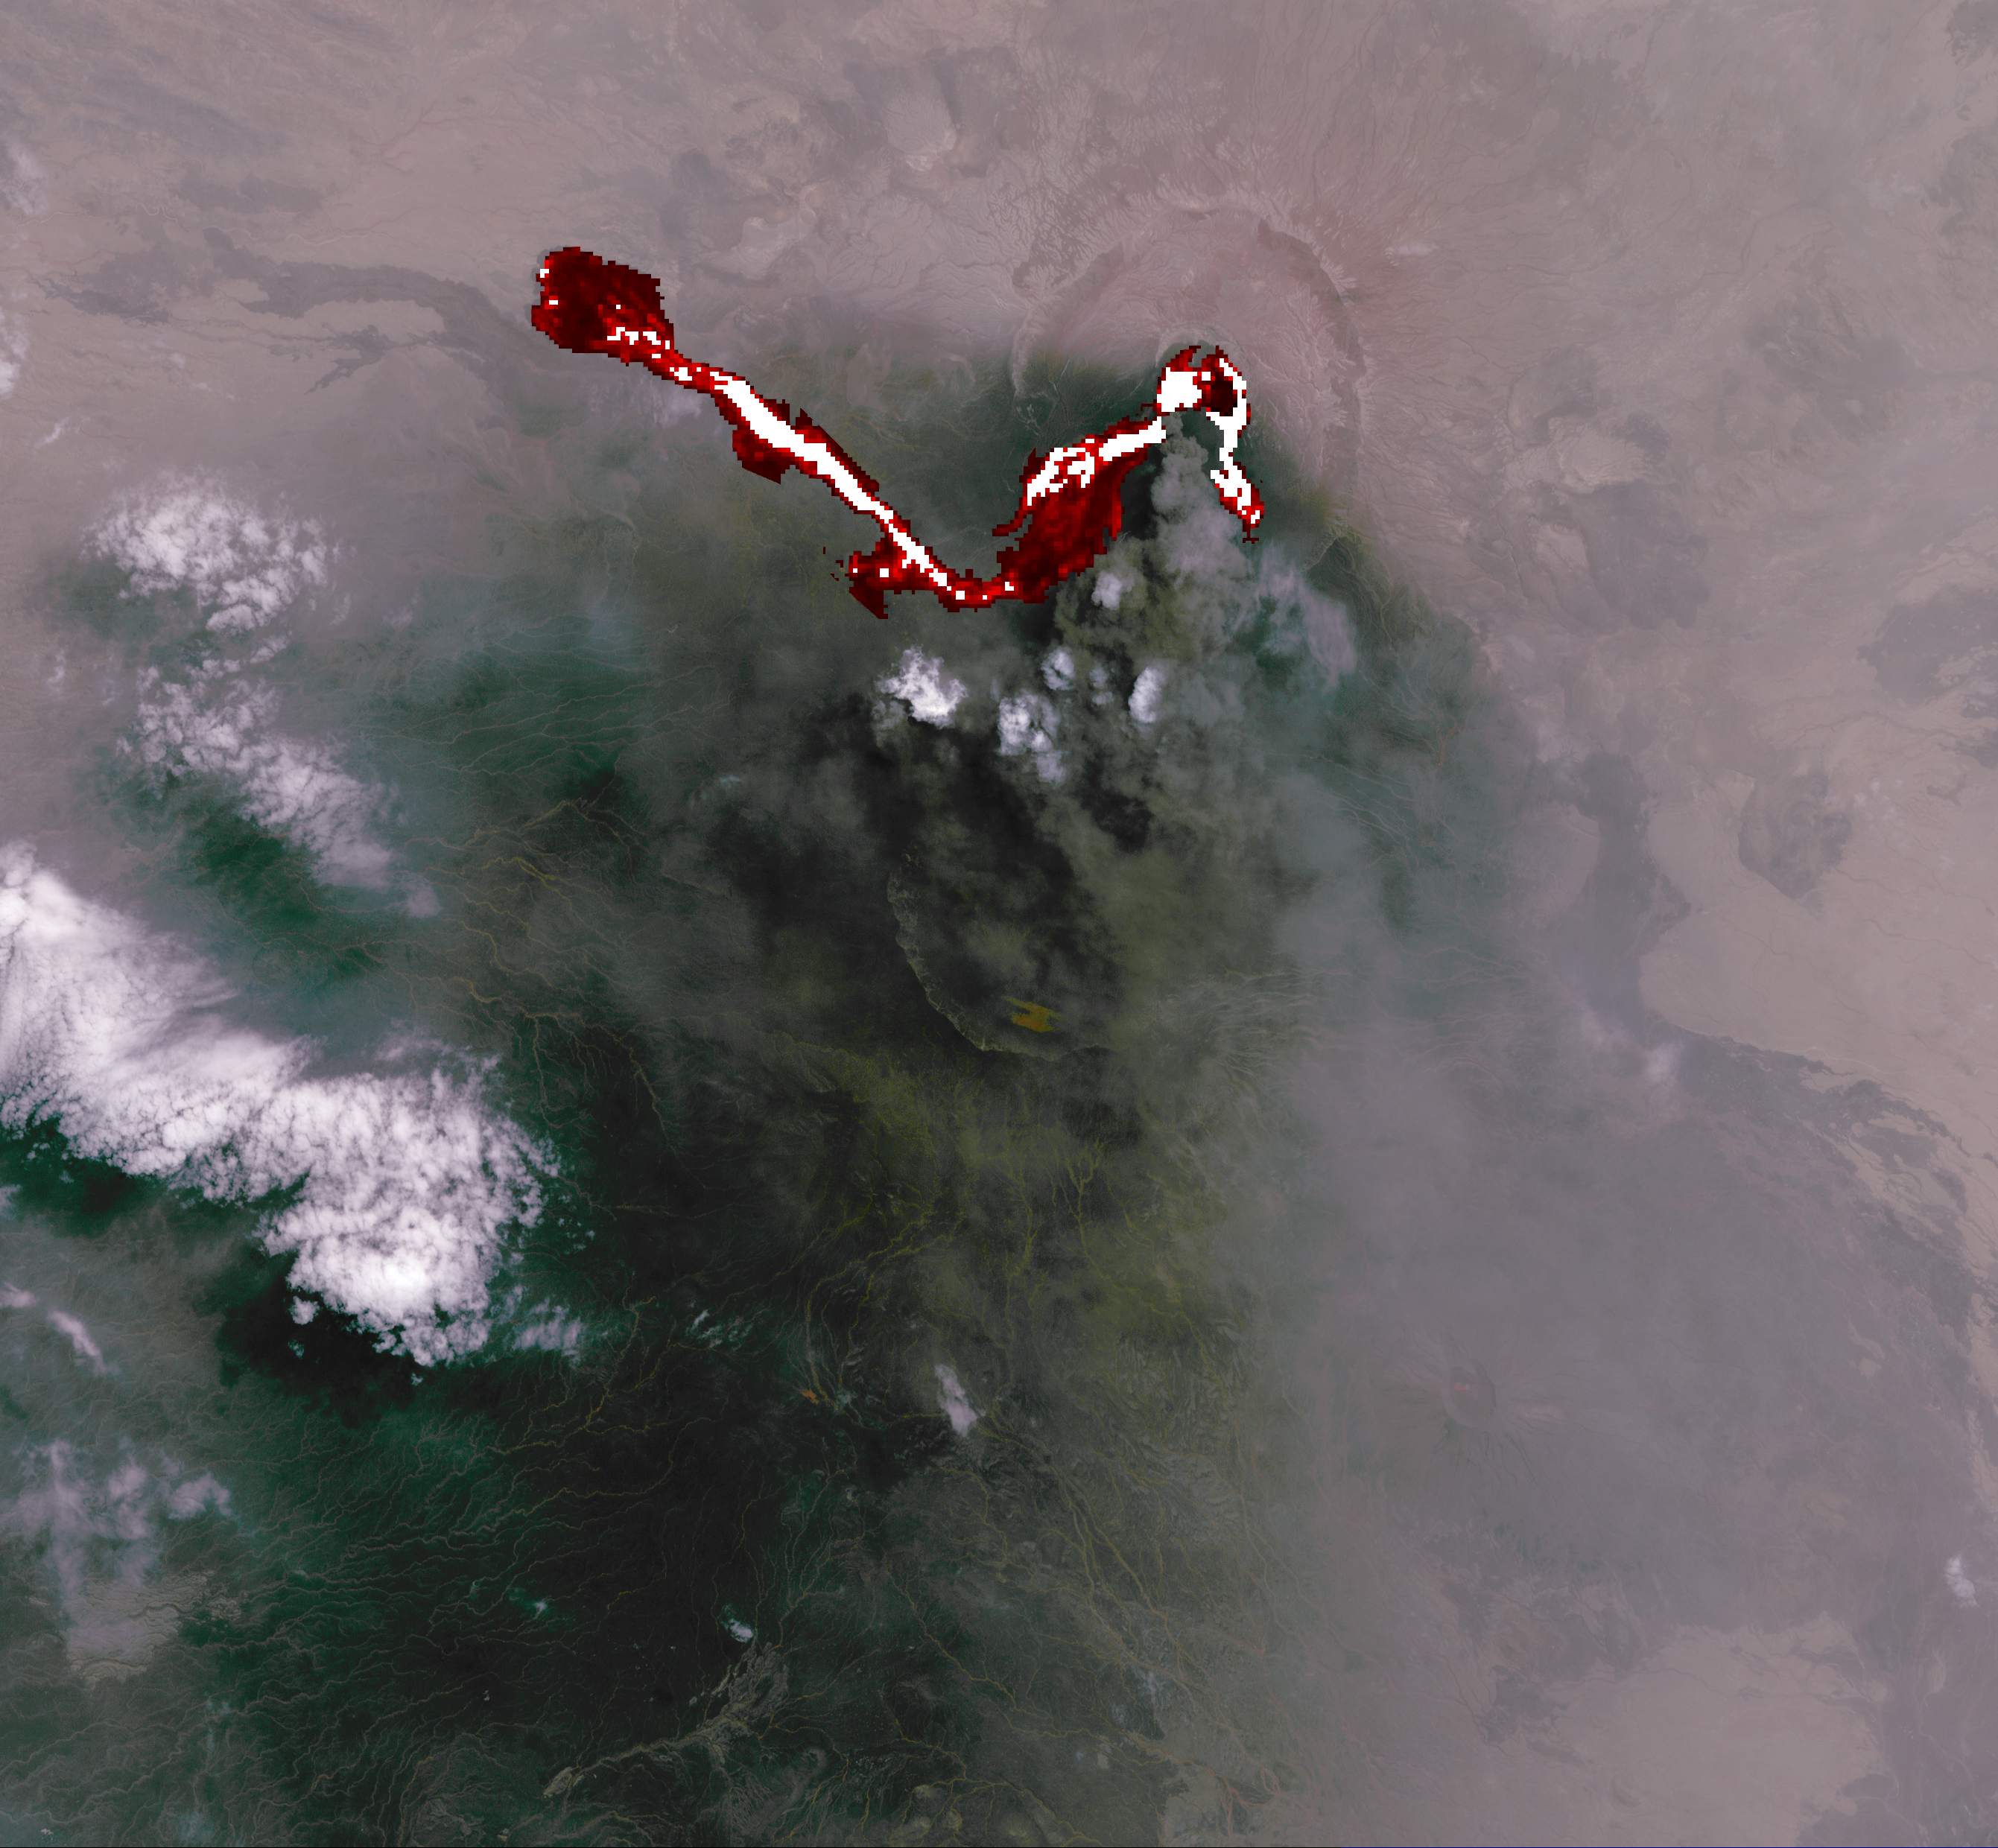

Africa’s Nabro Volcano Spews a Fiery Brew in NASA Spacecraft Image

Africa’s Nabro volcano in Eritrea began erupting June 12, 2011, the first-ever recorded eruption of this stratovolcano. Ash plumes sent into the stratosphere disrupted air traffic in Sudan, Djibouti, Ethiopia and Sudan for the next week. The continuing eruption is seen in this July 6, 2011, daytime image acquired by the Advanced Spaceborne Thermal Emission and Reflection Radiometer (ASTER) instrument on NASA’s Terra spacecraft: hot lava flows and lava in the summit crater are displayed in shades of red and white using data from the thermal infrared bands. The ash-laden eruption cloud extends in a cone-shaped area towards the south; some of the dark ground is covered with ash, and is also under the plume’s shadow. Nabro is located along Africa’s Great Rift Valley, along with other volcanoes. The image covers an area of 23 by 25 miles (37 by 40 kilometers), and is located at 13.4 degrees north latitude, 41.7 degrees east longitude. The image resolution is 94 feet (30 meters).

With its 14 spectral bands from the visible to the thermal infrared wavelength region and its high spatial resolution of 15 to 90 meters (about 50 to 300 feet), ASTER images Earth to map and monitor the changing surface of our planet. ASTER is one of five Earth-observing instruments launched Dec. 18, 1999, on Terra. The instrument was built by Japan’s Ministry of Economy, Trade and Industry. A joint U.S./Japan science team is responsible for validation and calibration of the instrument and data products.

The broad spectral coverage and high spectral resolution of ASTER provides scientists in numerous disciplines with critical information for surface mapping and monitoring of dynamic conditions and temporal change. Example applications are: monitoring glacial advances and retreats; monitoring potentially active volcanoes; identifying crop stress; determining cloud morphology and physical properties; wetlands evaluation; thermal pollution monitoring; coral reef degradation; surface temperature mapping of soils and geology; and measuring surface heat balance.

The U.S. science team is located at NASA’s Jet Propulsion Laboratory, Pasadena, Calif. The Terra mission is part of NASA’s Science Mission Directorate, Washington, D.C.

Credit: NASA/GSFC/METI/ERSDAC/JAROS, and U.S./Japan ASTER Science Team